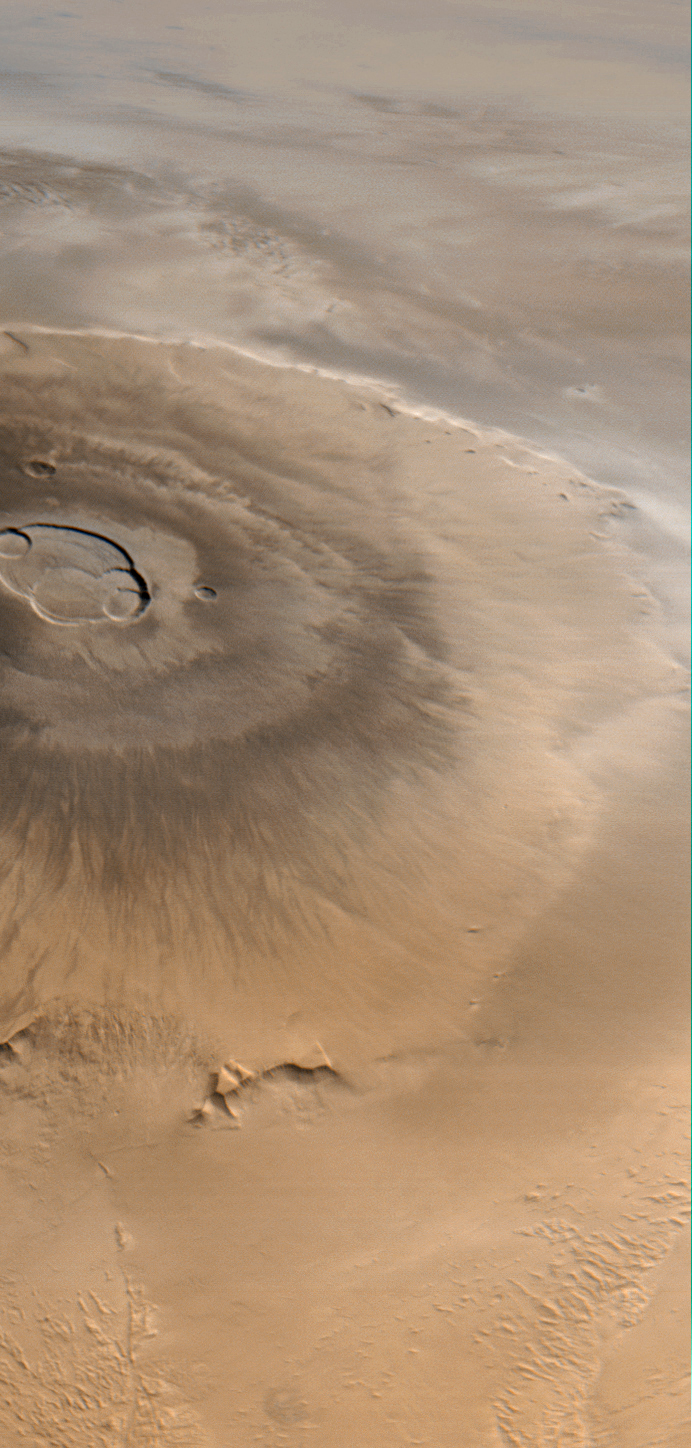

Olympus Mons, 1998 (Color)

Olympus Mons is a mountain of mystery. Taller than three Mount Everests and about as wide as the entire Hawaiian Island chain, this giant volcano is nearly as flat as a pancake. That is, its flanks typically only slope 2° to 5°.

The Mars Orbiter Camera (MOC) obtained this spectacular wide-angle view of Olympus Mons on Mars Global Surveyor’s 263rd orbit, around 10:40 p.m. PDT on April 25, 1998. In the view presented here, north is to the left and east is up. The spacecraft was traveling from north to south (left to right). Although the camera looks straight down (towards the nadir) and cannot be pointed to the side, the wide angle camera has such a large field of view (it sees from horizon to horizon) that, in effect, it provides side looking views. Unlike some other MOC images, that have had to be warped to provide a view as if seen from a certain direction and altitude, this image shows what the camera saw without additional processing. It is easy to imagine that you are looking out a window at the surface of Mars from about 900 km (560 miles) up.

The image was taken on a cool, crisp winter morning. The west side of the volcano (lower portion of view, above) was clear and details on the surface appear very sharp. The skies above the plains to the east of Olympus Mons (upper portion of view) were cloudy. Clouds were lapping against the lower east flanks of this 26 kilometers (16 miles) high volcano, but the summit skies were clear.

When Mars Global Surveyor attains its Mapping Orbit in March 1999, the MOC wide angle camera system will be used to make daily, global maps of martian clouds and weather systems. The wide angle images will resemble weather satellite pictures of Earth, and will help the Mars science teams plan their observations and test computer-driven Mars weather prediction models.

Malin Space Science Systems and the California Institute of Technology built the MOC using spare hardware from the Mars Observer mission. MSSS operates the camera from its facilities in San Diego, CA. The Jet Propulsion Laboratory’s Mars Surveyor Operations Project operates the Mars Global Surveyor spacecraft with its industrial partner, Lockheed Martin Astronautics, from facilities in Pasadena, CA and Denver, CO.

Credit: NASA/JPL/Malin Space Science Systems